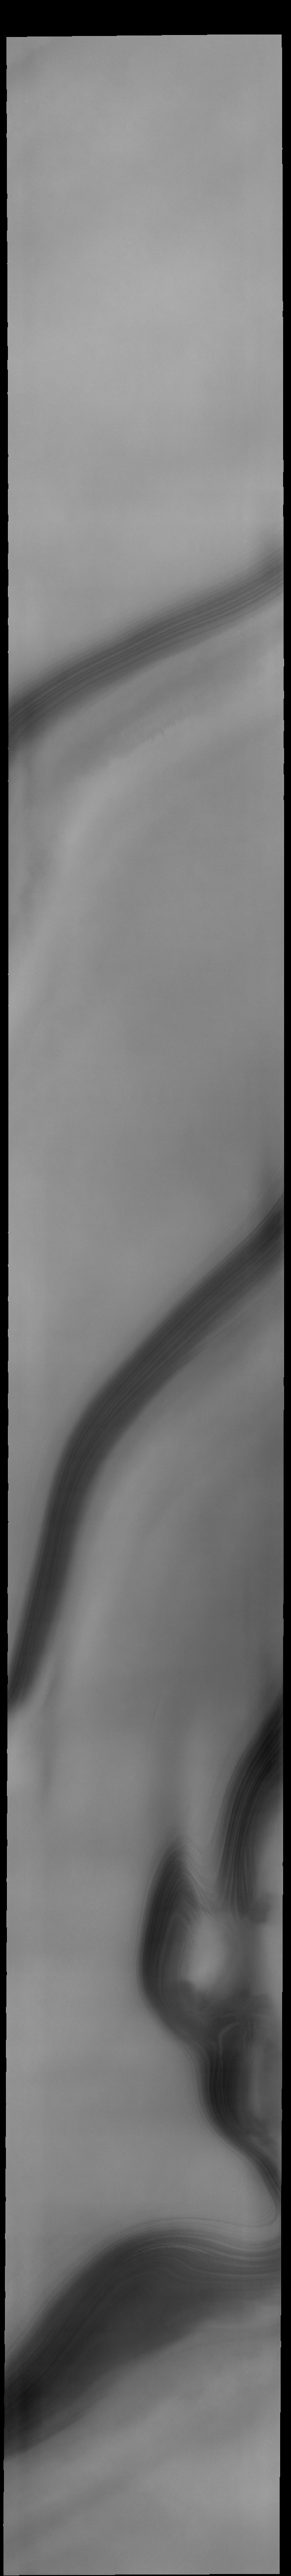

THEMIS Art #135

Do you see what I do? Looks like a person’s profile at the bottom of this image.

Credit: NASA/JPL-Caltech/ASU